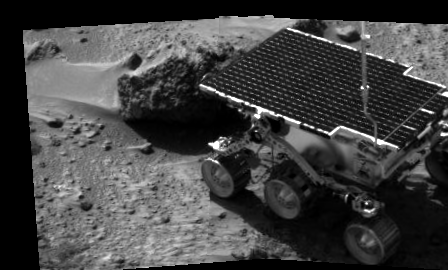

Sojourner’s APXS studies “Barnacle Bill”

Sojourner’s first analysis of a rock on Mars began on Sol 3 with the study of Barnacle Bill, a nearby rock named for its rough surface. The Alpha Proton X-Ray Spectrometer (APXS) will be used to determine the elements that make up the rocks and soil on Mars. A full study using the APXS takes approximately ten hours, and can measure all elements except hydrogen at any time of the Martian day or night. The APXS will conduct its studies by bombarding rocks and soil samples with alpha particle radiation — charged particles equivalent to the nucleus of a helium atom, consisting of two protons and two neutrons.

The image was taken by the Imager for Mars Pathfinder (IMP) after its deployment on Sol 3. Mars Pathfinder was developed and managed by the Jet Propulsion Laboratory (JPL) for the National Aeronautics and Space Administration. The IMP was developed by the University of Arizona Lunar and Planetary Laboratory under contract to JPL. Peter Smith is the Principal Investigator.

Photojournal note: Sojourner spent 83 days of a planned seven-day mission exploring the Martian terrain, acquiring images, and taking chemical, atmospheric and other measurements. The final data transmission received from Pathfinder was at 10:23 UTC on September 27, 1997. Although mission managers tried to restore full communications during the following five months, the successful mission was terminated on March 10, 1998.

Credit: NASA/JPL